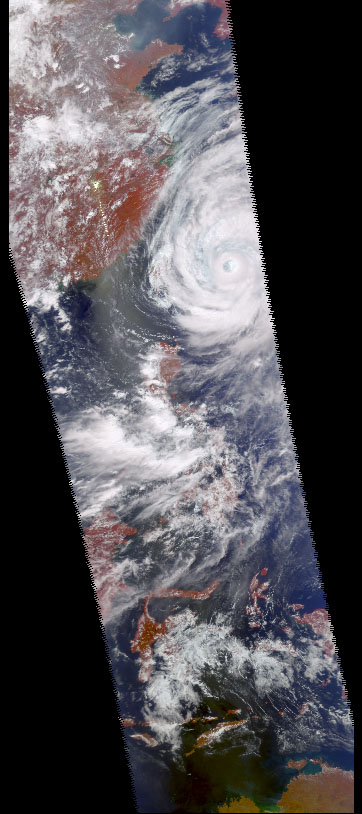

AIRS First Light Data: Typhoon Ramasun, July 3, 2002

Four images of Tropical Cyclone Ramasun were obtained July 3, 2002 by the Atmospheric Infrared Sounder experiment system onboard NASA’s Aqua spacecraft. The AIRS experiment, with its wide spectral coverage in four diverse bands, provides the ability to obtain complete 3-D observations of severe weather, from the surface, through clouds to the top of the atmosphere with unprecedented accuracy. This accuracy is the key to understanding weather patterns and improving weather predictions.

Viewed separately, none of these images can provide accurate 3-D descriptions of the state of the atmosphere because of interference from clouds. However, the ability to make simultaneous observations at a wide range of wavelengths allows the AIRS experiment to “see” through clouds.

This visible light picture from the AIRS instrument provides important information about the location of the cyclone, cloud structure and distribution.

The AIRS instrument image at 900 cm-1 (Figure 1) is from a 10 micron transparent “window channel” that is little affected by water vapor but still cannot see through clouds. In clear areas (like the eye of the cyclone and over northwest Australia) it measures a surface temperature of about 300K (color encoded red). In cloudy areas it measures the cloud top temperature, about 200K for the cyclone, which translates to a cloud top height of about 50,000 feet.

On the other hand, most clouds are relatively transparent in microwave, and the Advanced Microwave Sounding Instrument channel image (Figure 2) can see through all but the densest clouds. For example, Taiwan, which is covered by clouds, is clearly visible.

The Humidity Sounder for Brazil instrument channel (Figure 3), also in the microwave, is more sensitive to both clouds and humidity. Only in clear, dry regions, such as the eye of the cyclone or the area north of Australia, does it see the surface. It is also severely affected by suspended ice particles formed by strong convection, which causes scattering and appears to be extremely cold. These blue areas indicate intense precipitation.

About AIRS
The Atmospheric Infrared Sounder, AIRS, in conjunction with the Advanced Microwave Sounding Unit, AMSU, senses emitted infrared and microwave radiation from Earth to provide a three-dimensional look at Earth’s weather and climate. Working in tandem, the two instruments make simultaneous observations all the way down to Earth’s surface, even in the presence of heavy clouds. With more than 2,000 channels sensing different regions of the atmosphere, the system creates a global, three-dimensional map of atmospheric temperature and humidity, cloud amounts and heights, greenhouse gas concentrations, and many other atmospheric phenomena. The Humidity Sounder for Brazil, HSB, is a 4-channel microwave sounder provided by Brazil that obtained humidity profiles throughout the atmosphere even under conditions of heavy cloudiness and haze. The HSB provided high quality data until February 2003. Launched into Earth orbit in 2002, the AIRS, AMSU, and HSB instruments fly onboard NASA’s Aqua spacecraft and are managed by NASA’s Jet Propulsion Laboratory in Pasadena, Calif., under contract to NASA. JPL is a division of the California Institute of Technology in Pasadena.

Credit: NASA/JPL